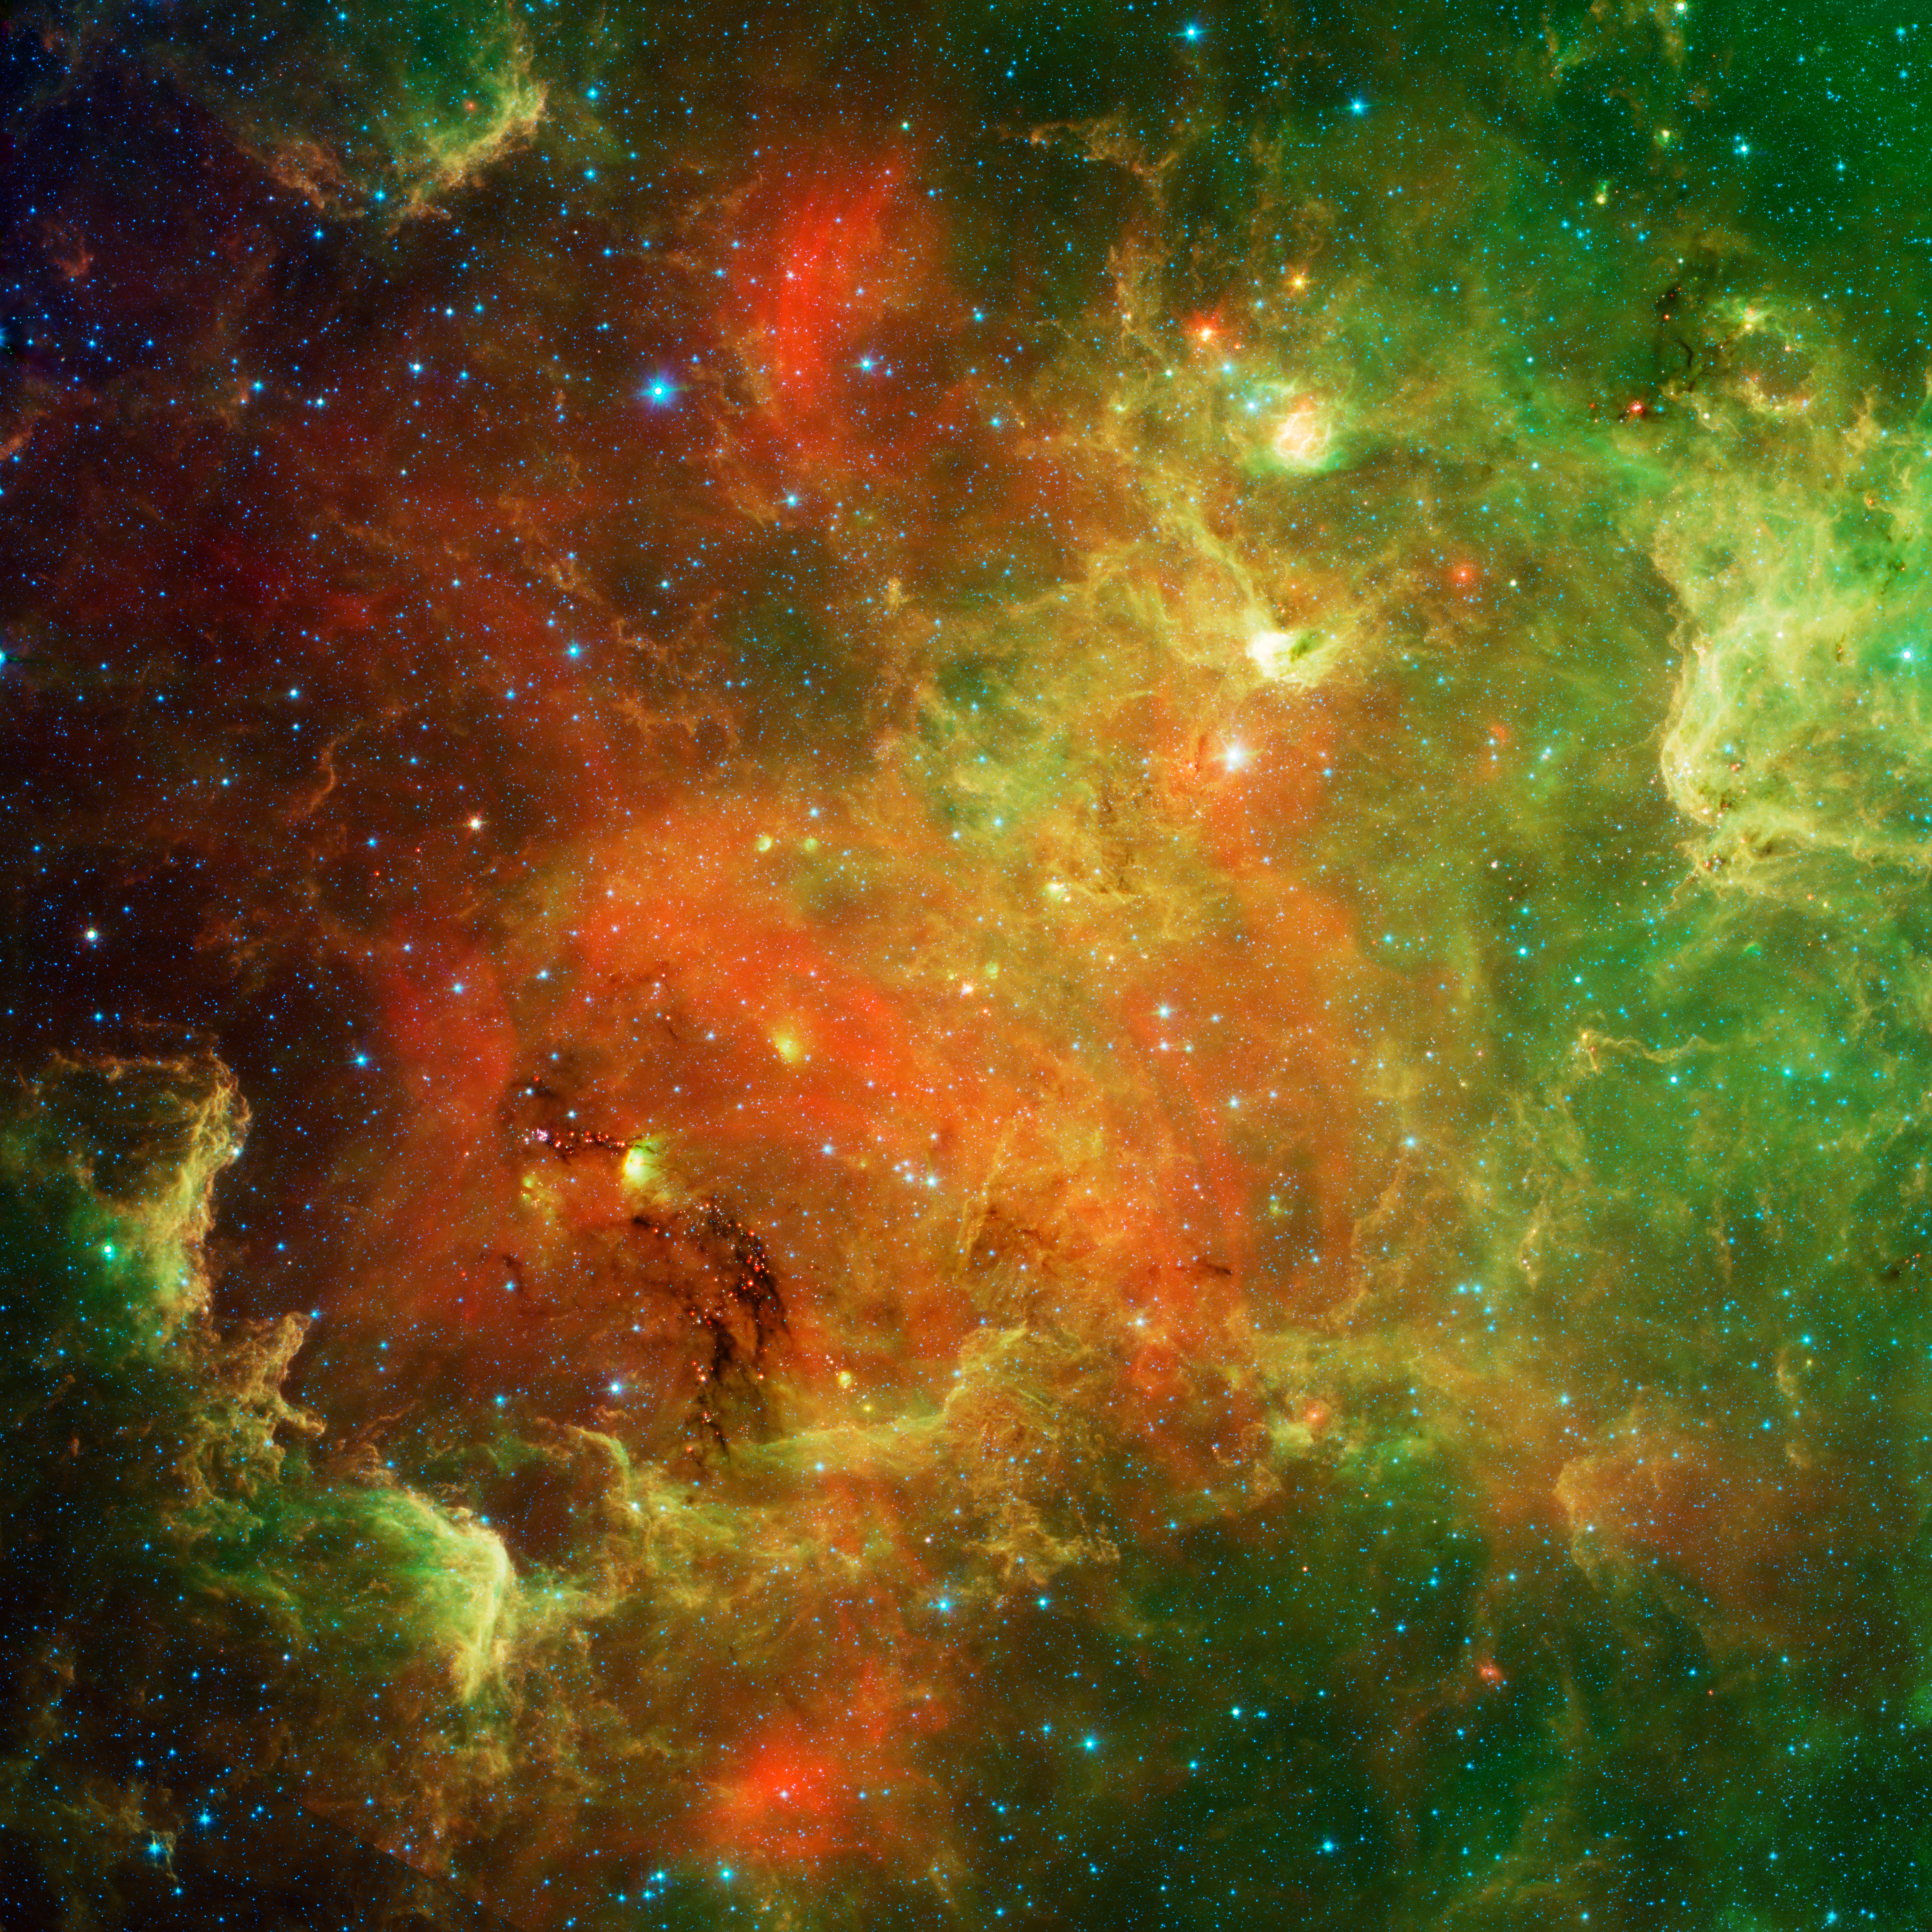

An Extended Stellar Family

Poster Version

This swirling landscape of stars is known as the North America nebula. In visible light, the region resembles North America, but in this new infrared view from NASA’s Spitzer Space Telescope, the continent disappears.

Where did the continent go? The reason you don’t see it in Spitzer’s view has to do, in part, with the fact that infrared light can penetrate dust whereas visible light cannot. Dusty, dark clouds in the visible image become transparent in Spitzer’s view. In addition, Spitzer’s infrared detectors pick up the glow of dusty cocoons enveloping baby stars.

Clusters of young stars (about one million years old) can be found throughout the image. Slightly older but still very young stars (about 3 to 5 million years) are also liberally scattered across the complex, with concentrations near the “head” region of the Pelican nebula, which is located to the right of the North America nebula (upper right portion of this picture).

Some areas of this nebula are still very thick with dust and appear dark even in Spitzer’s view. For example, the dark “river” in the lower left-center of the image — in the Gulf of Mexico region — are likely to be the youngest stars in the complex (less than a million years old).

The Spitzer image contains data from both its infrared array camera and multiband imaging photometer. Light with a wavelength of 3.6 microns has been color-coded blue; 4.5-micron light is blue-green; 5.8-micron and 8.0-micron light are green; and 24-micron light is red.

Credit: NASA/JPL-Caltech